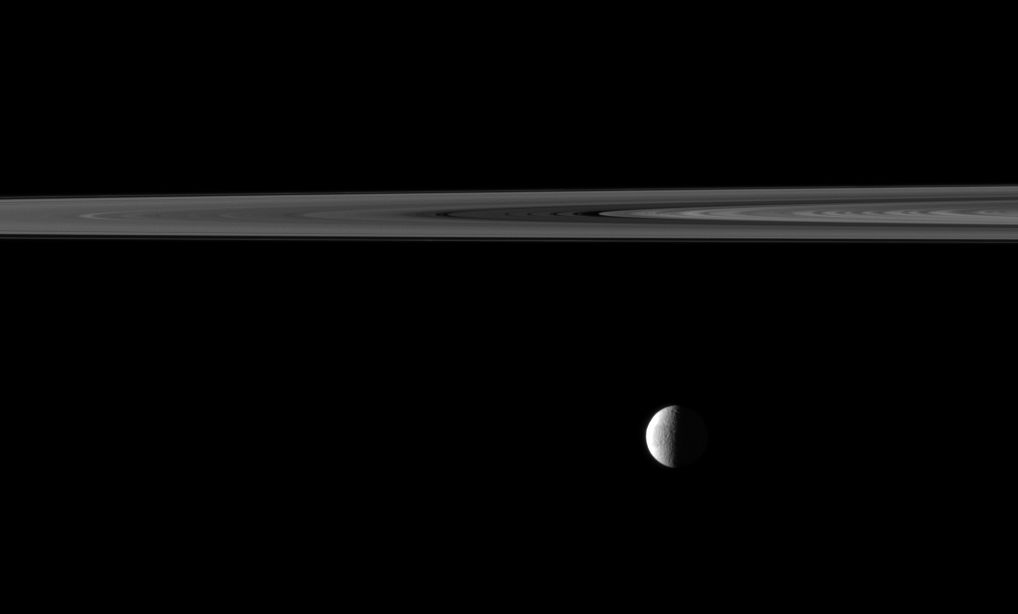

Rings and Quarter Tethys

An illuminated quarter of the moon Tethys is imaged near a swath of Saturn’s rings.

Though the moon appears to be hanging directly below the rings, Tethys is actually farther from the Cassini spacecraft, and the rings are in the foreground. Lit terrain seen here is mostly on the leading hemisphere of Tethys (1,062 kilometers, or 660 miles across). This view looks toward the northern, sunlit side of the rings from just above the ringplane.

The image was taken in visible light with the Cassini spacecraft narrow-angle camera on April 15, 2010. The view was acquired at a distance of approximately 2.8 million kilometers (1.7 million miles) from Tethys and at a Sun-Tethys-spacecraft, or phase, angle of 95 degrees. Image scale is 17 kilometers (11 miles) per pixel.

The Cassini-Huygens mission is a cooperative project of NASA, the European Space Agency and the Italian Space Agency. The Jet Propulsion Laboratory, a division of the California Institute of Technology in Pasadena, manages the mission for NASA’s Science Mission Directorate, Washington, D.C. The Cassini orbiter and its two onboard cameras were designed, developed and assembled at JPL. The imaging operations center is based at the Space Science Institute in Boulder, Colo.

Credit: NASA/JPL/Space Science Institute